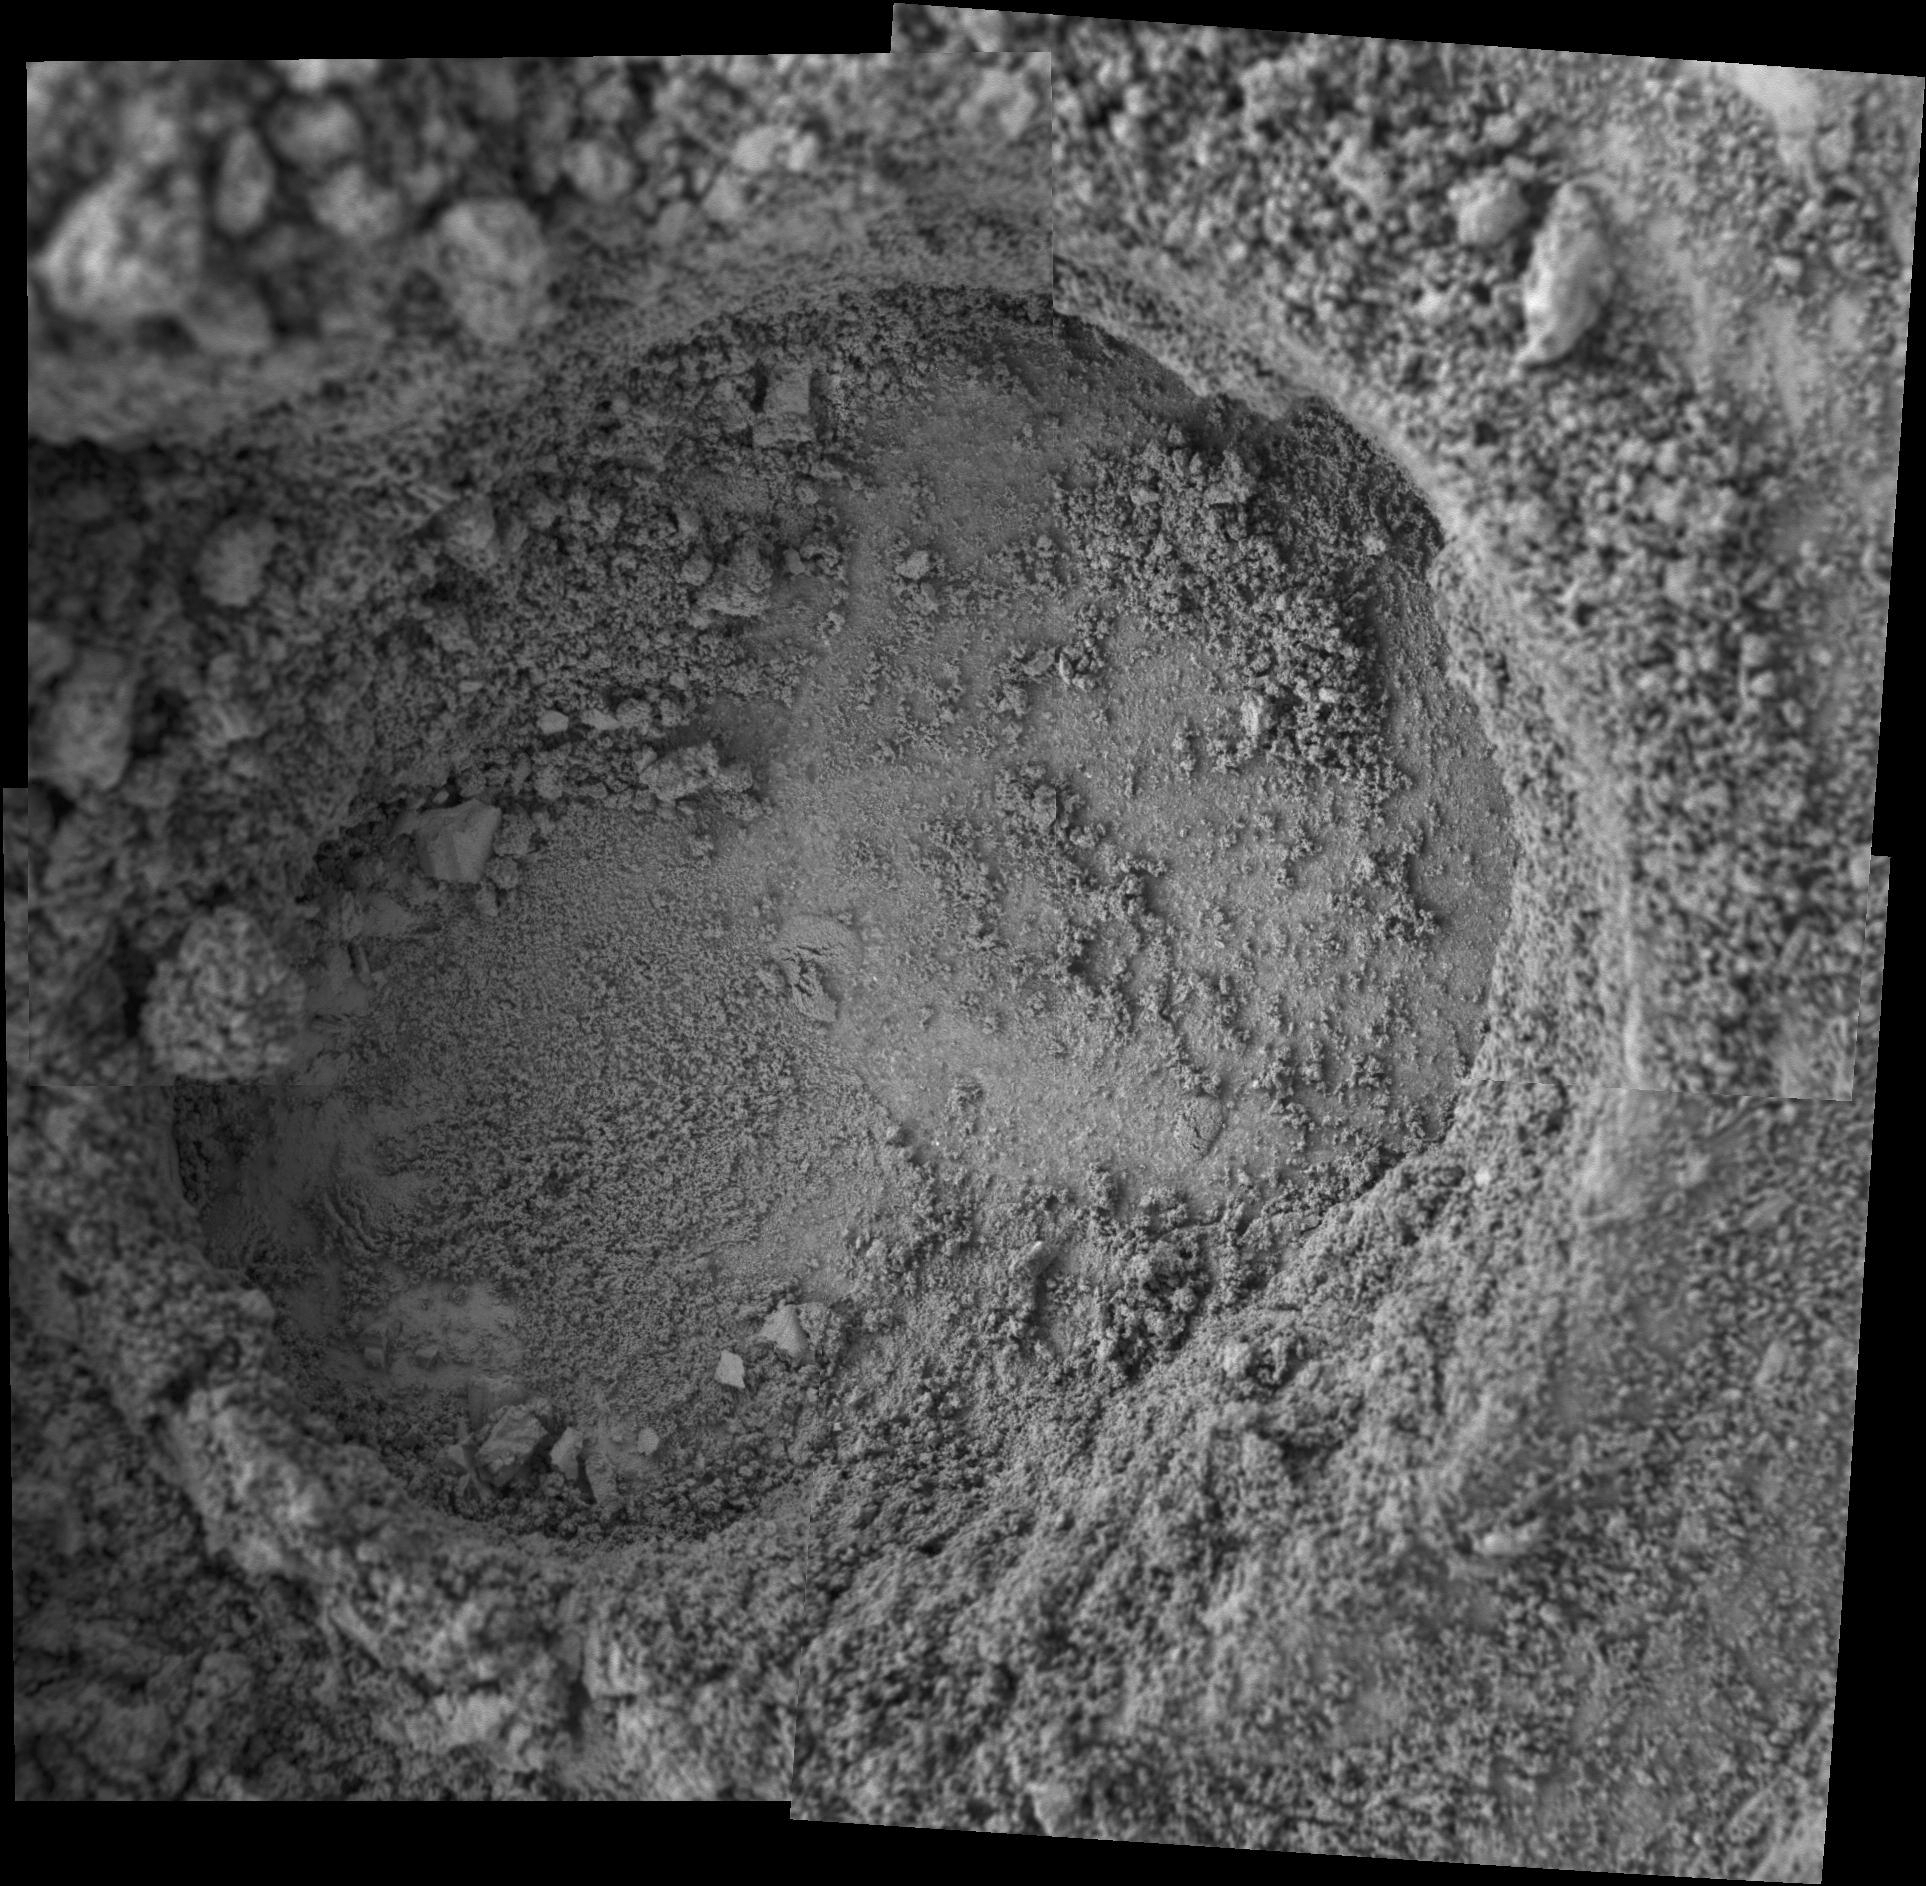

Grinding into Soft, Powdery Rock

This hole in a rock dubbed “Clovis” is the deepest hole drilled so far in any rock on Mars. NASA’s Mars Exploration Rover Spirit captured this view with its microscopic imager on martian sol 217 (Aug. 12, 2004) after drilling 8.9 millimeters (0.35 inch) into the rock with its rock abrasion tool. The view is a mosaic of four frames taken by the microscopic imager. The hole is 4.5 centimeters (1.8 inches) in diameter. Clovis is key to a developing story about environmental change on Mars, not only because it is among the softest rocks encountered so far in Gusev Crater, but also because it contains mineral alterations that extend relatively deep beneath its surface. In fact, as evidenced by its fairly crumbly texture, it is possibly the most highly altered volcanic rock ever studied on Mars.

Scientific analysis shows that the rock contains higher levels of the elements sulfur, chlorine, and bromine than are normally encountered in basaltic rocks, such as a rock dubbed “Humphrey” that Spirit encountered two months after arriving on Mars. Humphrey showed elevated levels of sulfur, chlorine, and bromine only in the outermost 2 millimeters (less than 0.1 inch) of its surface. Clovis shows elevated levels of the same elements along with the associated softness of the rock within a borehole that is 4 times as deep. Scientists hope to compare Clovis to other, less-altered rocks in the vicinity to assess what sort of water-based processes altered the rock. Hypotheses include transport of sulfur, chlorine, and bromine in water vapor in volcanic gases; hydrothermal circulation (flow of volcanically heated water through rock); or saturation in a briny soup containing the same elements.

In this image, very fine-grained material from the rock has clumped together by electrostatic attraction and fallen into the borehole.

NASA/JPL/Cornell/USGS

Credit: NASA/JPL/Cornell/USGS